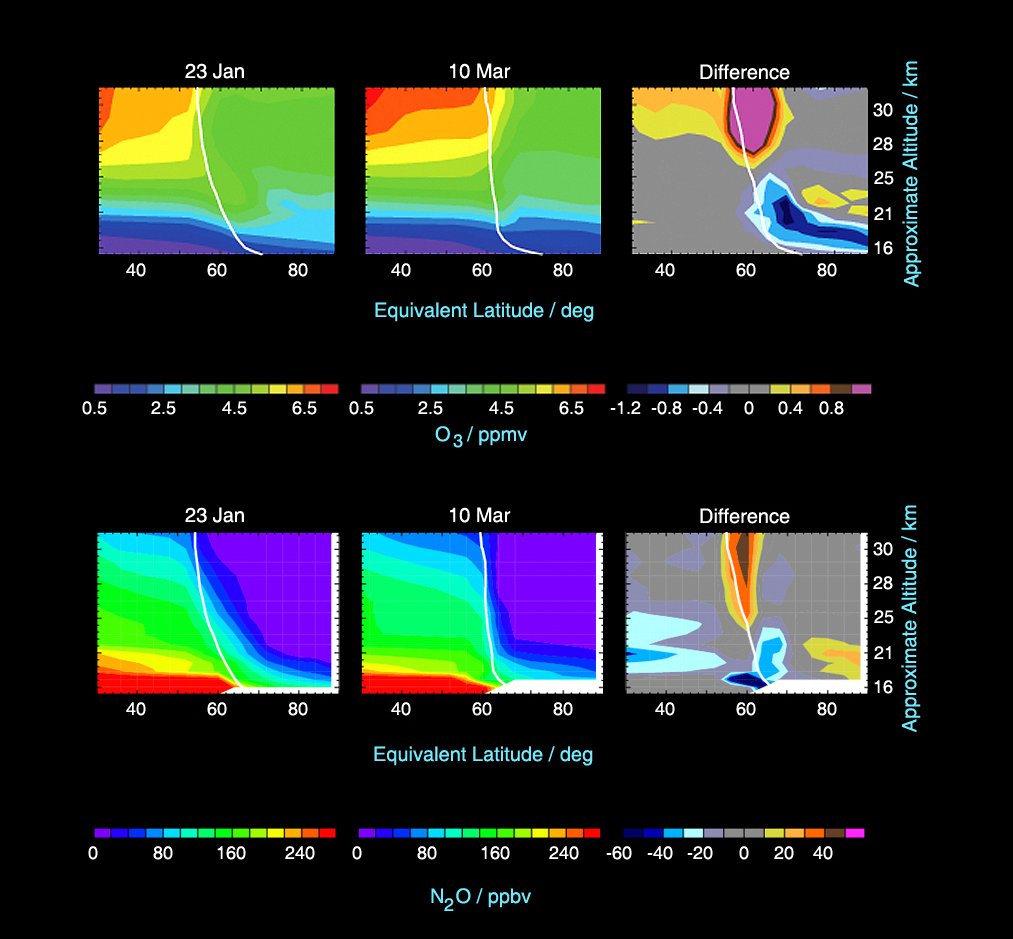

Microwave Limb Sounder Measurements Depicting the Relationship Between Nitrous Oxide Levels and Ozone Loss, 2004-2005 Arctic Winter

Aura’s Microwave Limb Sounder measures nitrous oxide, which is unaffected by stratospheric chemical processes. By studying changes in its levels, scientists can better understand how air is moving around and how ozone is affected by that air motion, allowing them to differentiate those changes from the ones caused by chemical ozone destruction. In these cross-sections of nitrous oxide (top) and ozone (bottom) data from Aura, changes in the levels of these two chemicals at various temperatures and latitudes are depicted over time. The white contour shows the approximate location of the polar vortex boundary.

The left panel data were collected on January 23, 2005, near the beginning of chemical ozone destruction this winter. Virtually all chemical loss occurred before March 10 (center panel). Ozone destruction extended throughout the polar vortex from about 15-20 kilometers (9-13 miles), but occurred only in the outer part of the vortex from 20-25 kilometers (13-16 miles). The differences between the two days are depicted in the right panel. The largest observed difference is about a 1.2 parts per million by volume decrease in ozone. Plots of nitrous oxide show a decrease in the region in the outer part of the vortex where most ozone loss occurs, indicating that air from above (where nitrous oxide is lower) has moved into this region. This downward motion brings higher ozone into the region where chemical loss is occurring, thus partially masking the effects of chemical loss. Calculations using Microwave Limb Sounder data to separate dynamical and chemical effects indicate maximum chemical ozone loss of approximately 2 parts per million by volume (approximately 60 percent) in the outer part of the vortex near 18-21 kilometers (11-13 miles), and approximately 1.5 parts per million by volume when averaged throughout the whole vortex region.

Credit: NASA/JPL